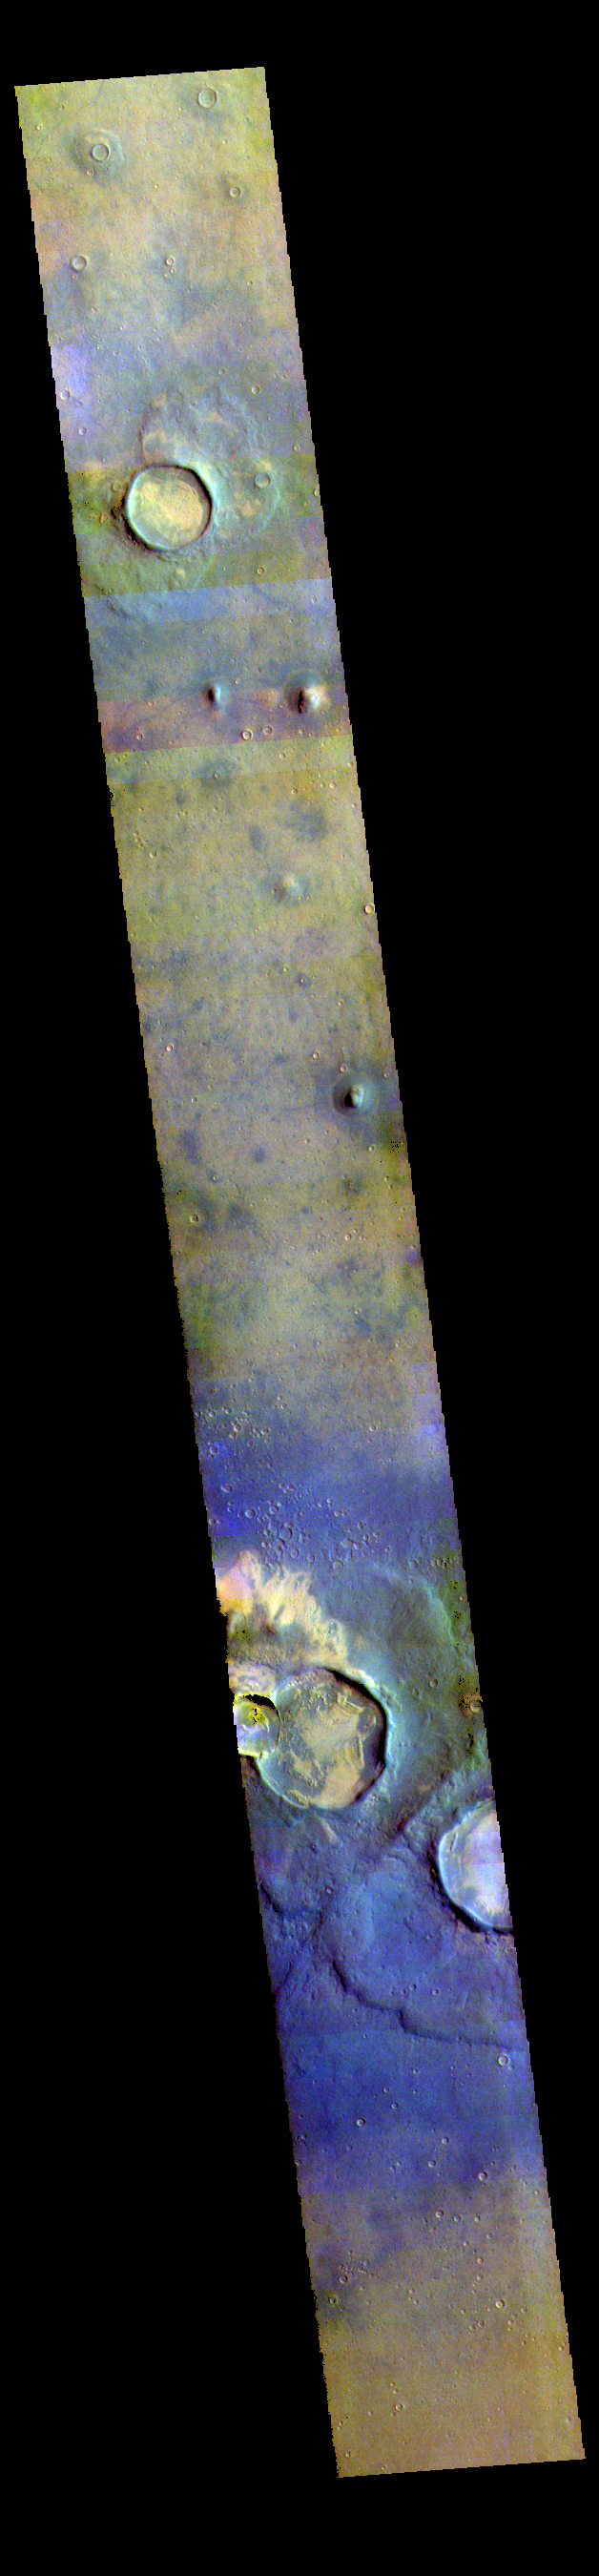

Arcadia Planitia – False Color

This VIS image shows some of the plains and craters located in Arcadia Planitia.

The THEMIS VIS camera contains 5 filters. The data from different filters can be combined in multiple ways to create a false color image. These false color images may reveal subtle variations of the surface not easily identified in a single band image.

Credit: NASA/JPL-Caltech/ASU